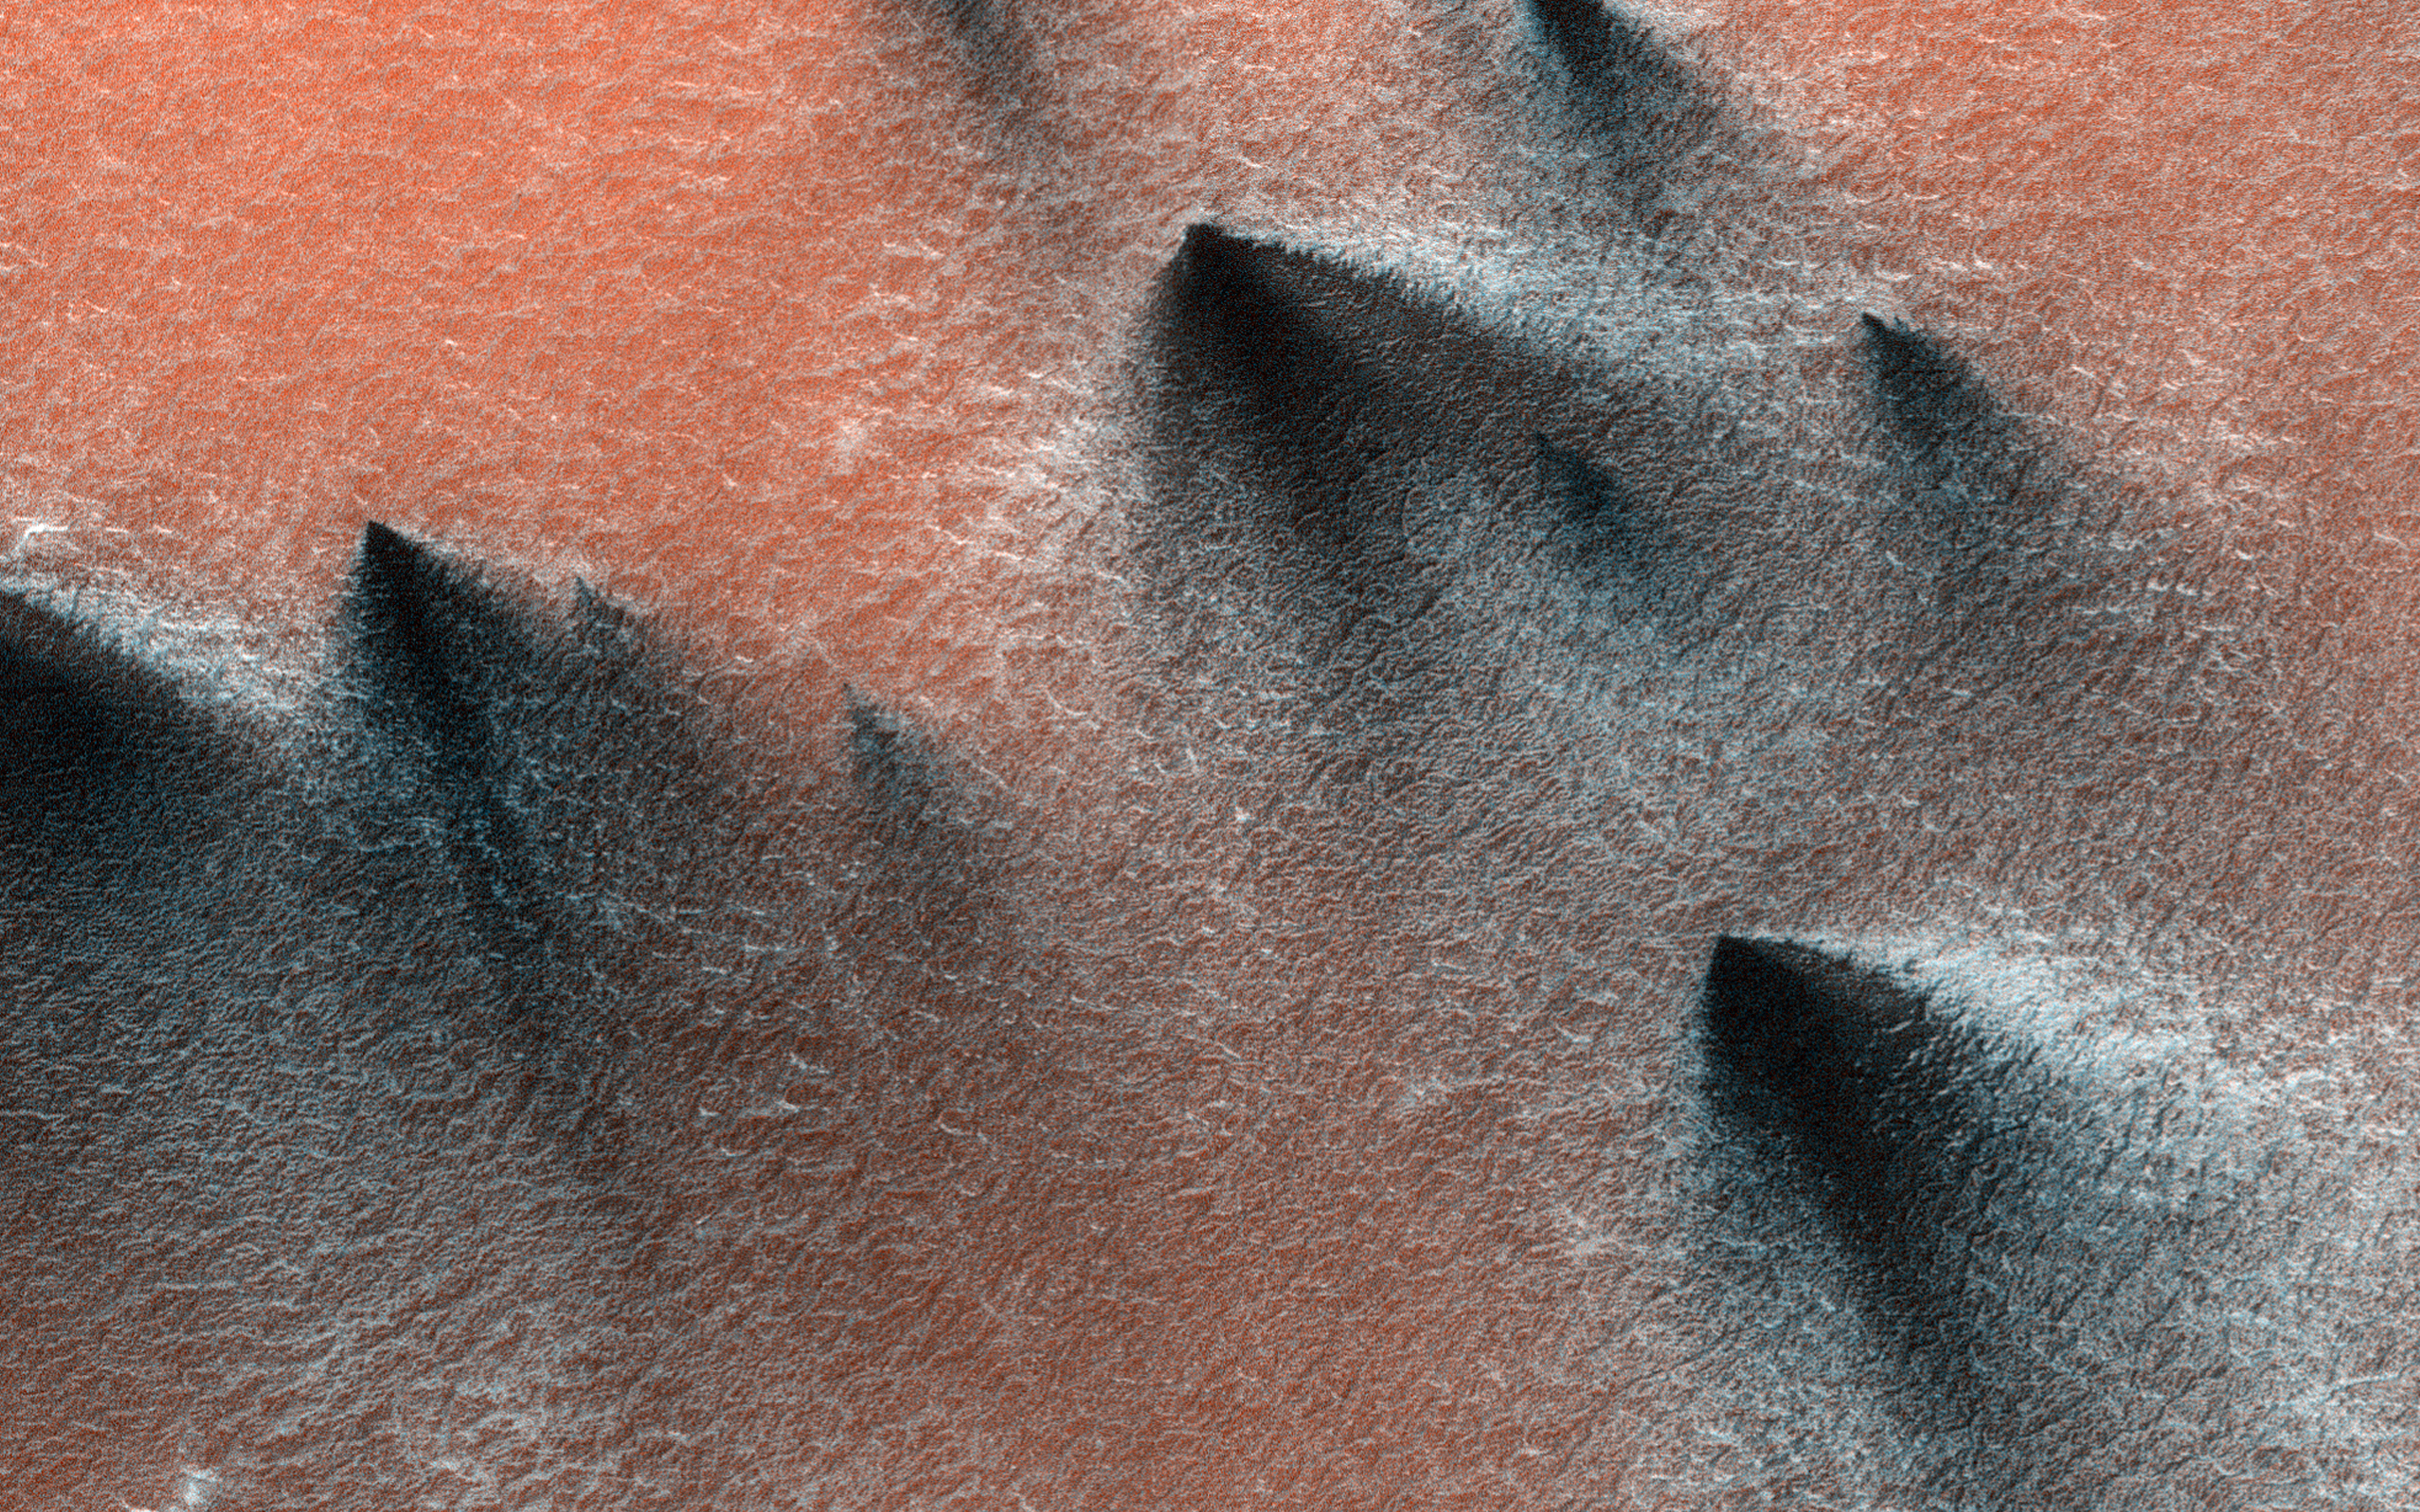

Geyser Season

Springtime in the South Polar region of Mars is a season of exciting activity. The thick coating of carbon dioxide ice that accumulated over the winter begins to sublimate (turn to vapor) as the sun rises higher in the sky and warms the ice. Sunlight penetrates through the transparent ice, and is absorbed at the base of the ice layer. The gas that forms as a result of the warming escapes through weaknesses in the ice and erupts in the form of magnificent geysers of gas and dust.

This image captures some of this activity in a region near 85 degrees south latitude that is being monitored by HiRISE. What makes this image interesting is the changing directions of the fans left behind by the geysers, indicating that the winds blew from different directions at the time that the geysers erupted. Winds from the southwest produced the dark fans at both ends of the image, whereas northwesterly winds dominated dust deposition in between. Local topography probably played a role in altering the wind direction; this shaded relief image shows that this image traverses a trough in the South Polar layered deposits, which may have funneled winds down slope along the length of the trough.

The map is projected here at a scale of 50 centimeters (19.7 inches) per pixel. [The original image scale is 49.0 centimeters (19.3 inches) per pixel (with 2 x 2 binning); objects on the order of 147 centimeters (57.9 inches) across are resolved.] North is up.

The University of Arizona, Tucson, operates HiRISE, which was built by Ball Aerospace & Technologies Corp., Boulder, Colorado. NASA’s Jet Propulsion Laboratory, a division of Caltech in Pasadena, California, manages the Mars Reconnaissance Orbiter Project for NASA’s Science Mission Directorate, Washington.

Credit: NASA/JPL-Caltech/University of Arizona